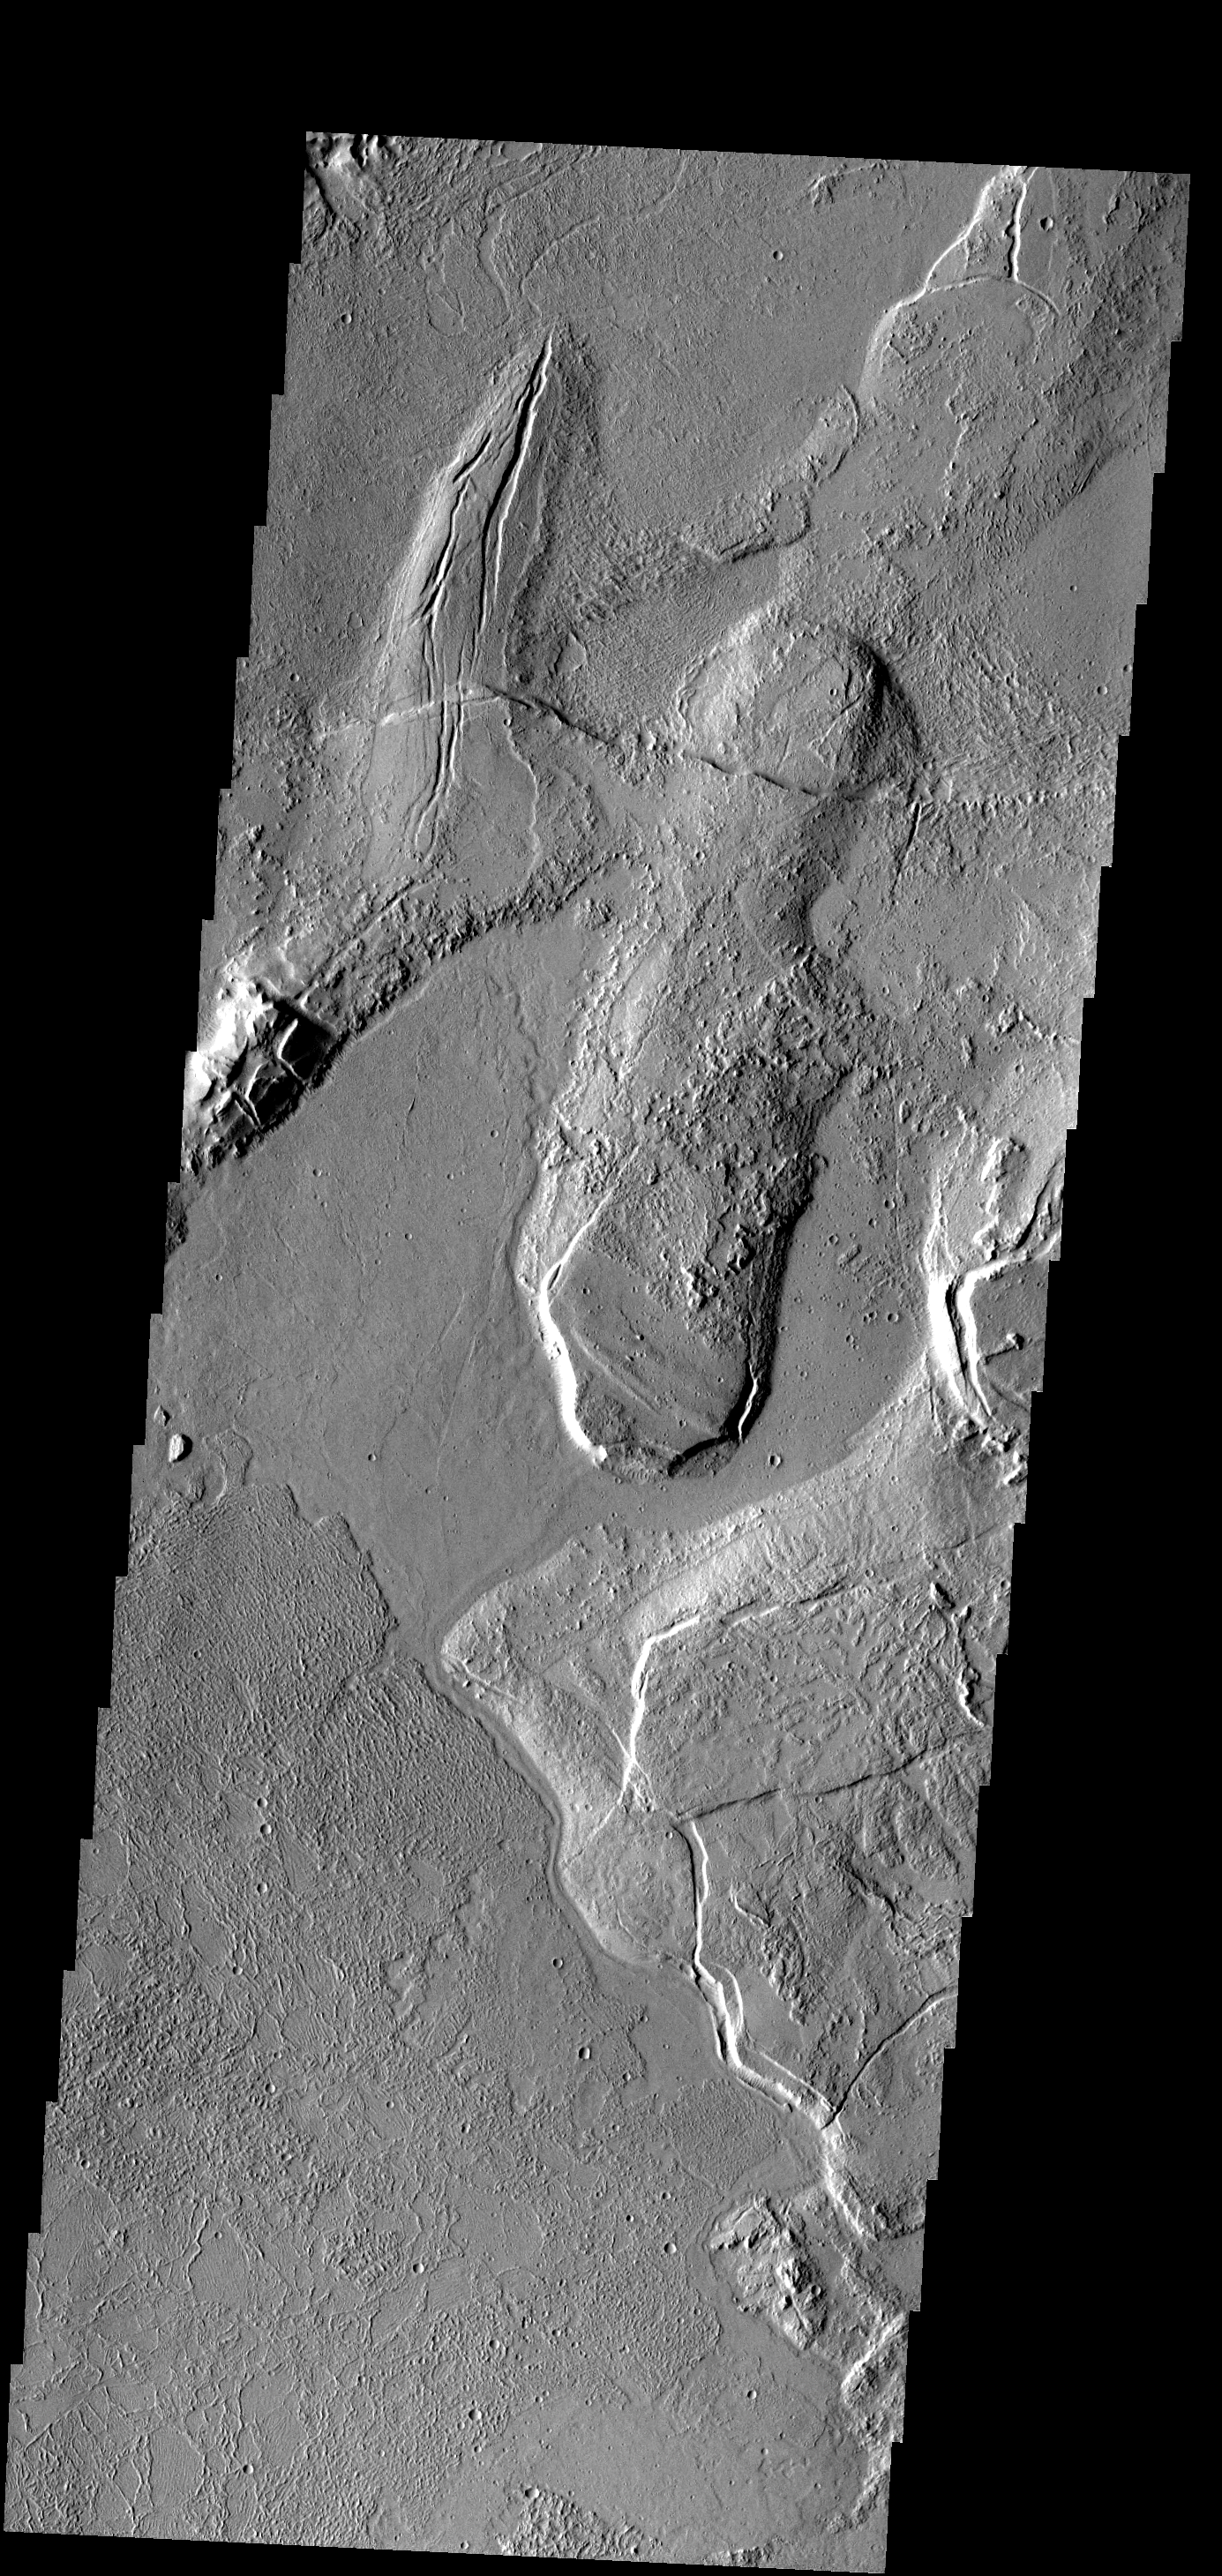

Flow and Fracture

In this part of the Tharsis region, old lava flows have been fractured. Younger lava flows are unfractured (flow at bottom).

Image information: VIS instrument. Latitude 9.3N, Longitude 282.2E. 18 meter/pixel resolution.

Please see the THEMIS Data Citation Note for details on crediting THEMIS images.

Note: this THEMIS visual image has not been radiometrically nor geometrically calibrated for this preliminary release. An empirical correction has been performed to remove instrumental effects. A linear shift has been applied in the cross-track and down-track direction to approximate spacecraft and planetary motion. Fully calibrated and geometrically projected images will be released through the Planetary Data System in accordance with Project policies at a later time.

NASA’s Jet Propulsion Laboratory manages the 2001 Mars Odyssey mission for NASA’s Office of Space Science, Washington, D.C. The Thermal Emission Imaging System (THEMIS) was developed by Arizona State University, Tempe, in collaboration with Raytheon Santa Barbara Remote Sensing. The THEMIS investigation is led by Dr. Philip Christensen at Arizona State University. Lockheed Martin Astronautics, Denver, is the prime contractor for the Odyssey project, and developed and built the orbiter. Mission operations are conducted jointly from Lockheed Martin and from JPL, a division of the California Institute of Technology in Pasadena.

Credit: NASA/JPL/ASU